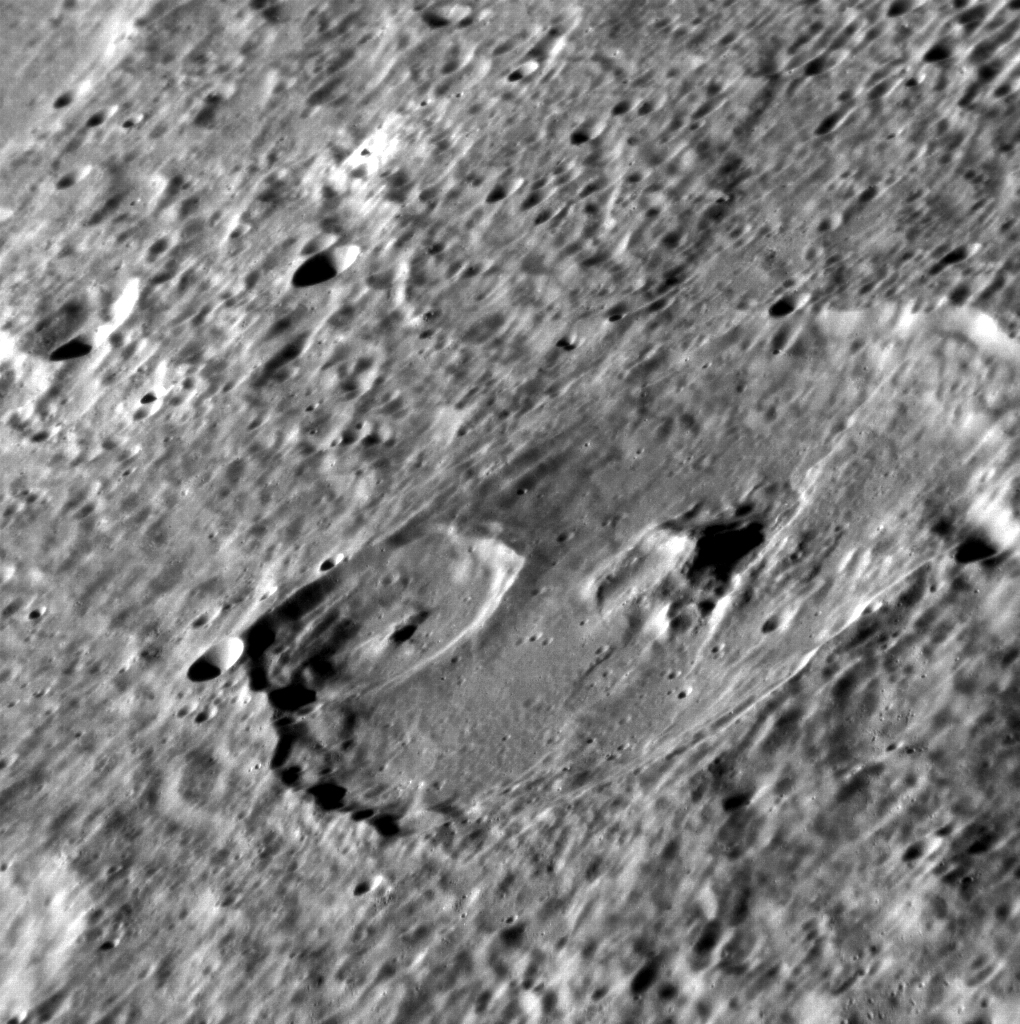

Complex Craters

While many of the most spectacular craters on Mercury are young and rayed, the vast majority are older and have been modified by both internal and external forces over time. The large 90-km crater in this image has been deformed by a lobate scarp and battered by craters up to 30 km in diameter.

This image was acquired as a high-resolution targeted observation. Targeted observations are images of a small area on Mercury’s surface at resolutions much higher than the 250-meter/pixel (820 feet/pixel) morphology base map or the 1-kilometer/pixel (0.6 miles/pixel) color base map. It is not possible to cover all of Mercury’s surface at this high resolution during MESSENGER’s one-year mission, but several areas of high scientific interest are generally imaged in this mode each week.

The MESSENGER spacecraft is the first ever to orbit the planet Mercury, and the spacecraft’s seven scientific instruments and radio science investigation are unraveling the history and evolution of the Solar System’s innermost planet. Visit the Why Mercury? section of this website to learn more about the key science questions that the MESSENGER mission is addressing. During the one-year primary mission, MDIS is scheduled to acquire more than 75,000 images in support of MESSENGER’s science goals.

Date acquired: October 27, 2011
Image Mission Elapsed Time (MET): 228200113
Image ID: 937596
Instrument: Narrow Angle Camera (NAC) of the Mercury Dual Imaging System (MDIS)
Center Latitude: 5.65°
Center Longitude: 321.9° E
Resolution: 104 meters/pixel
Scale: The large crater in this scene is approximately 90 km (56 miles) in diameter
Incidence Angle: 69.2°
Emission Angle: 66.8°
Phase Angle: 102.0°

These images are from MESSENGER, a NASA Discovery mission to conduct the first orbital study of the innermost planet, Mercury. For information regarding the use of images, see the MESSENGER image use policy.

Credit: NASA/Johns Hopkins University Applied Physics Laboratory/Carnegie Institution of Washington